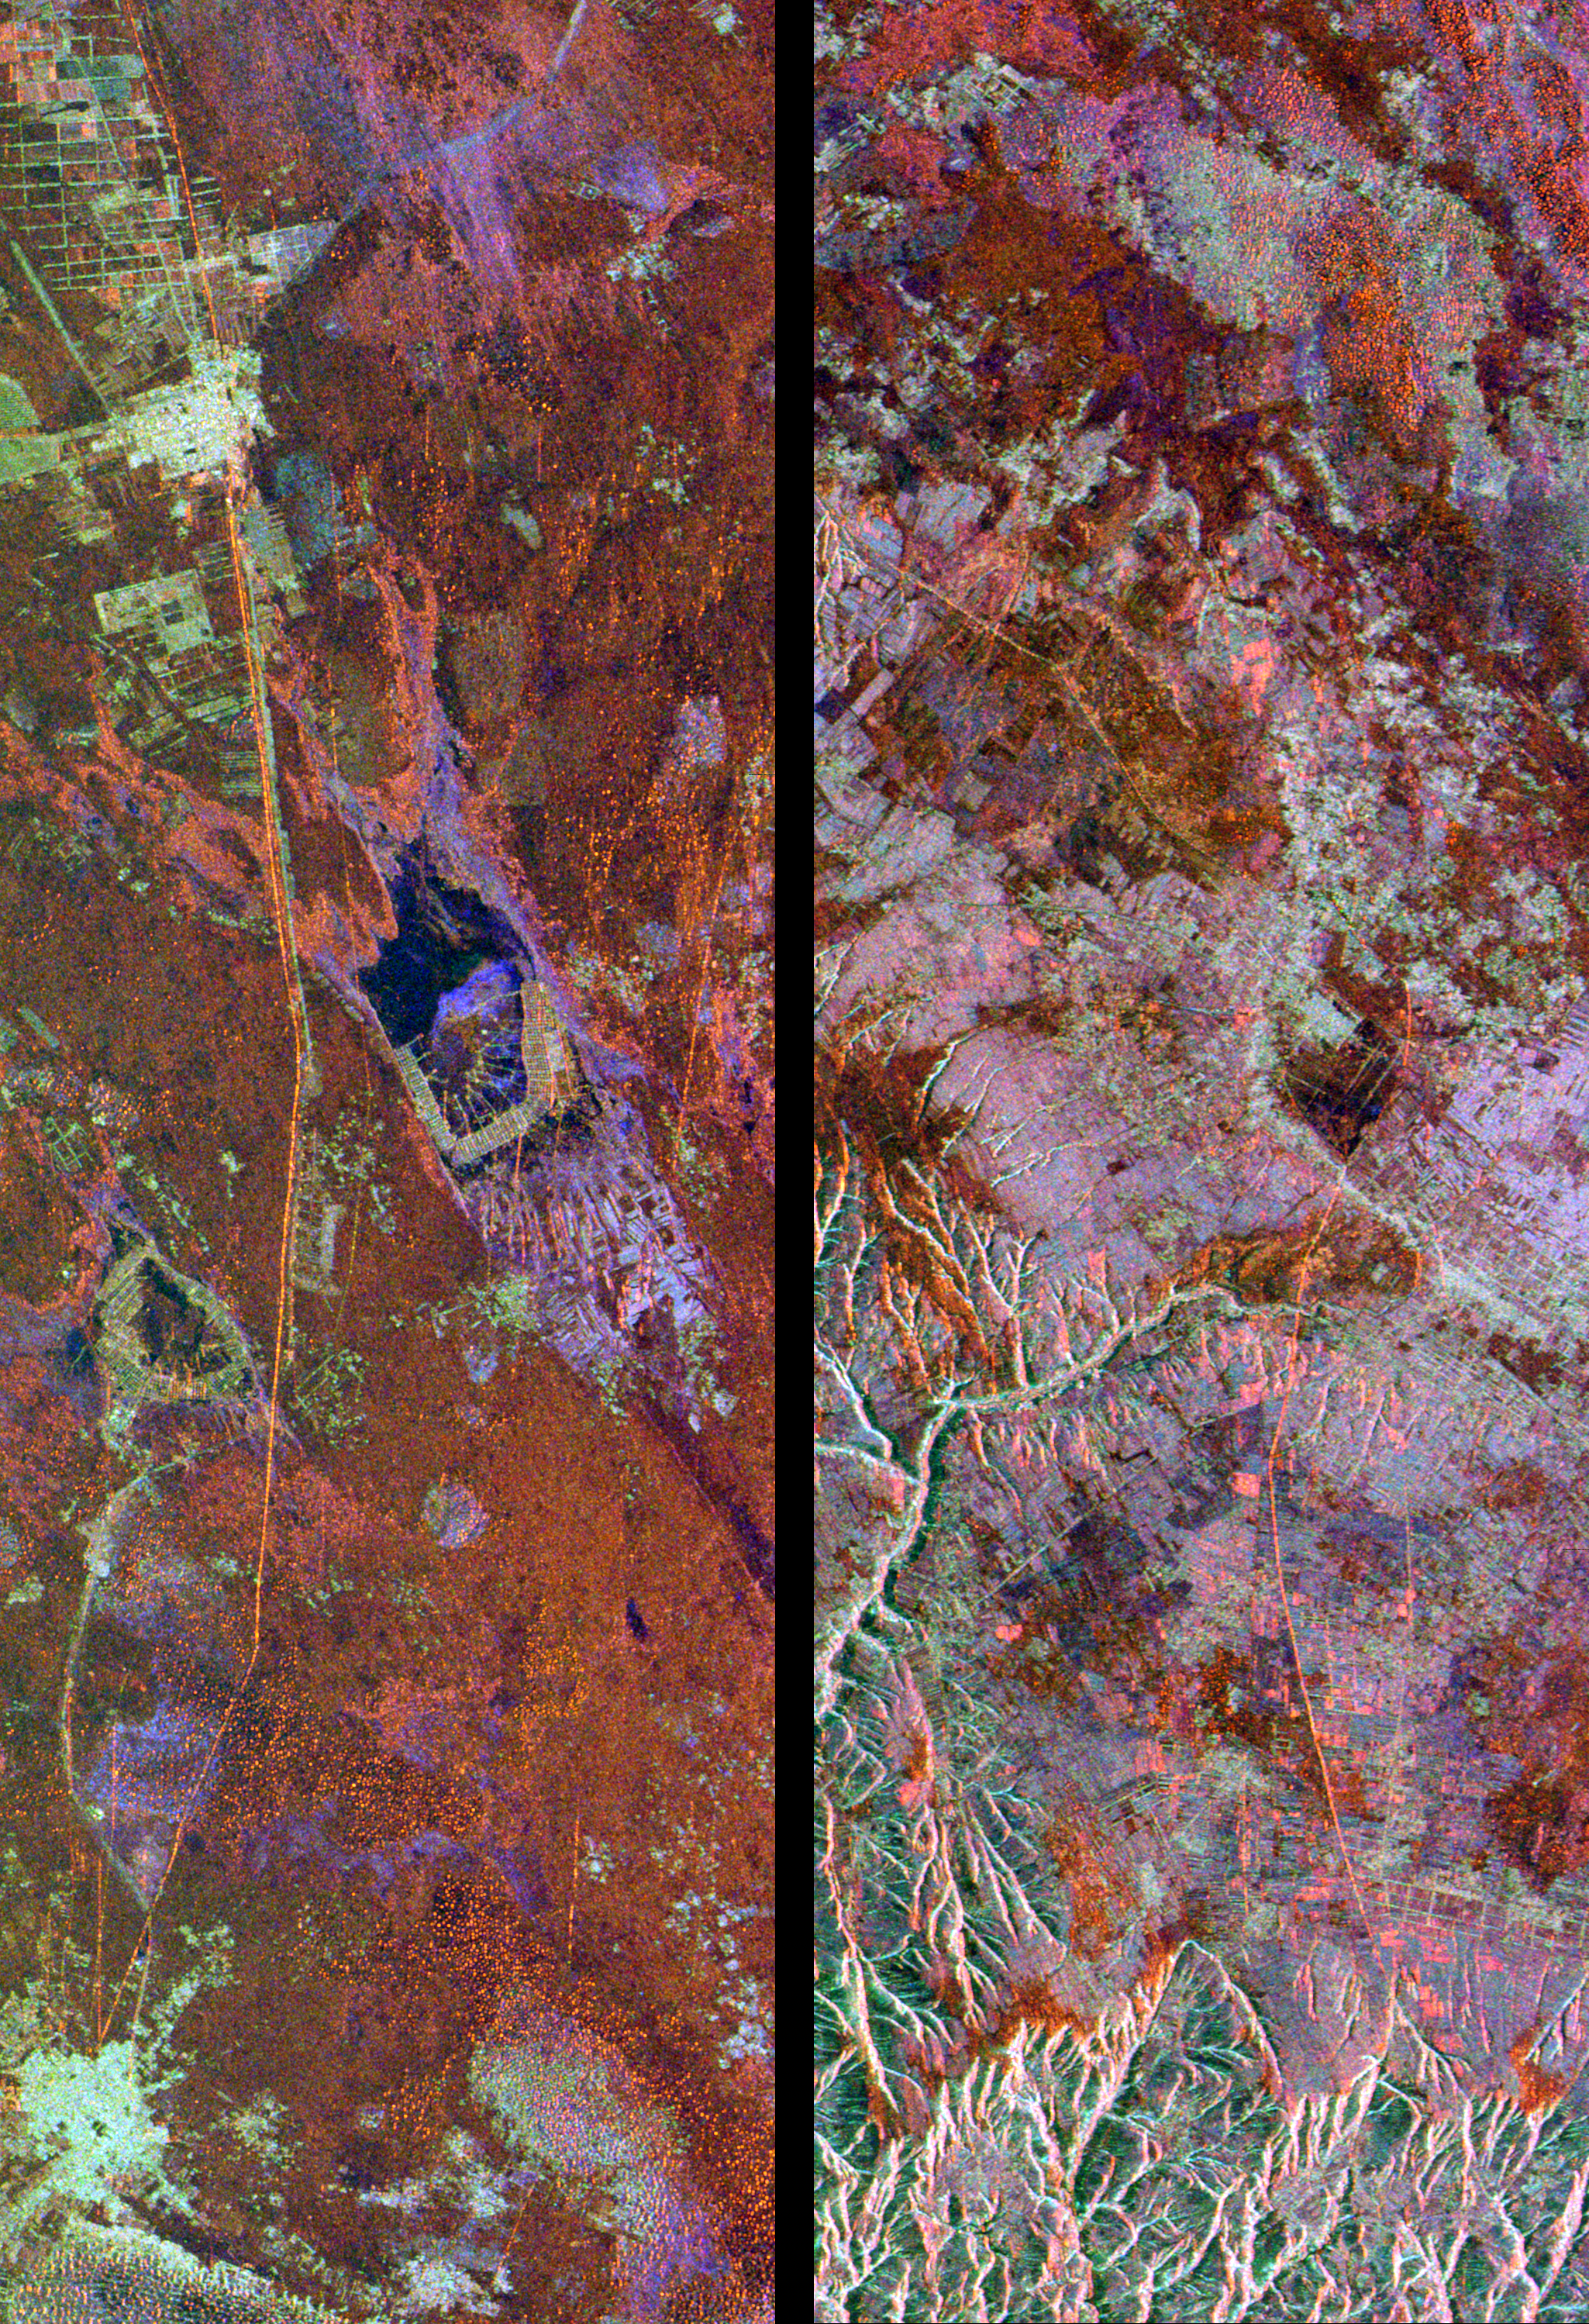

Space Radar Image of Great Wall of China

These radar images show two segments of the Great Wall of China in a desert region of north-central China, about 700 kilometers (434 miles) west of Beijing. The wall appears as a thin orange band, running from the top to the bottom of the left image, and from the middle upper-left to the lower-right of the right image. These segments of the Great Wall were constructed in the 15th century, during the Ming Dynasty. The wall is between 5 and 8 meters high (16 to 26 feet) in these areas. The entire wall is about 3,000 kilometers (1,864 miles) long and about 150 kilometers (93 miles) of the wall appear in these two images. The wall is easily detected from space by radar because its steep, smooth sides provide a prominent surface for reflection of the radar beam. Near the center of the left image, two dry lake beds have been developed for salt extraction. Rectangular patterns in both images indicate agricultural development, primarily wheat fields.

The images were acquired by the Spaceborne Imaging Radar-C/X-Band Synthetic Aperture Radar (SIR-C/X-SAR) onboard the space shuttle Endeavour on April 10, 1994. SIR-C/X-SAR, a joint mission of the German, Italian and the United States space agencies, is part of NASA’s Mission to Planet Earth. The left image is centered at 37.7 degrees North latitude and 107.5 degrees East longitude. The right image is centered at 37.5 degrees North latitude and 108.1 degrees East longitude. North is toward the upper right. Each area shown measures 25 kilometers by 75 kilometers (15.5 miles by 45.5 miles). The colors in the image are assigned to different frequencies and polarizations of the radar as follows: red is L-band horizontally transmitted, horizontally received; green is L-band horizontally transmitted, vertically received; blue is C-band horizontally transmitted, vertically received.

Credit: NASA/JPL